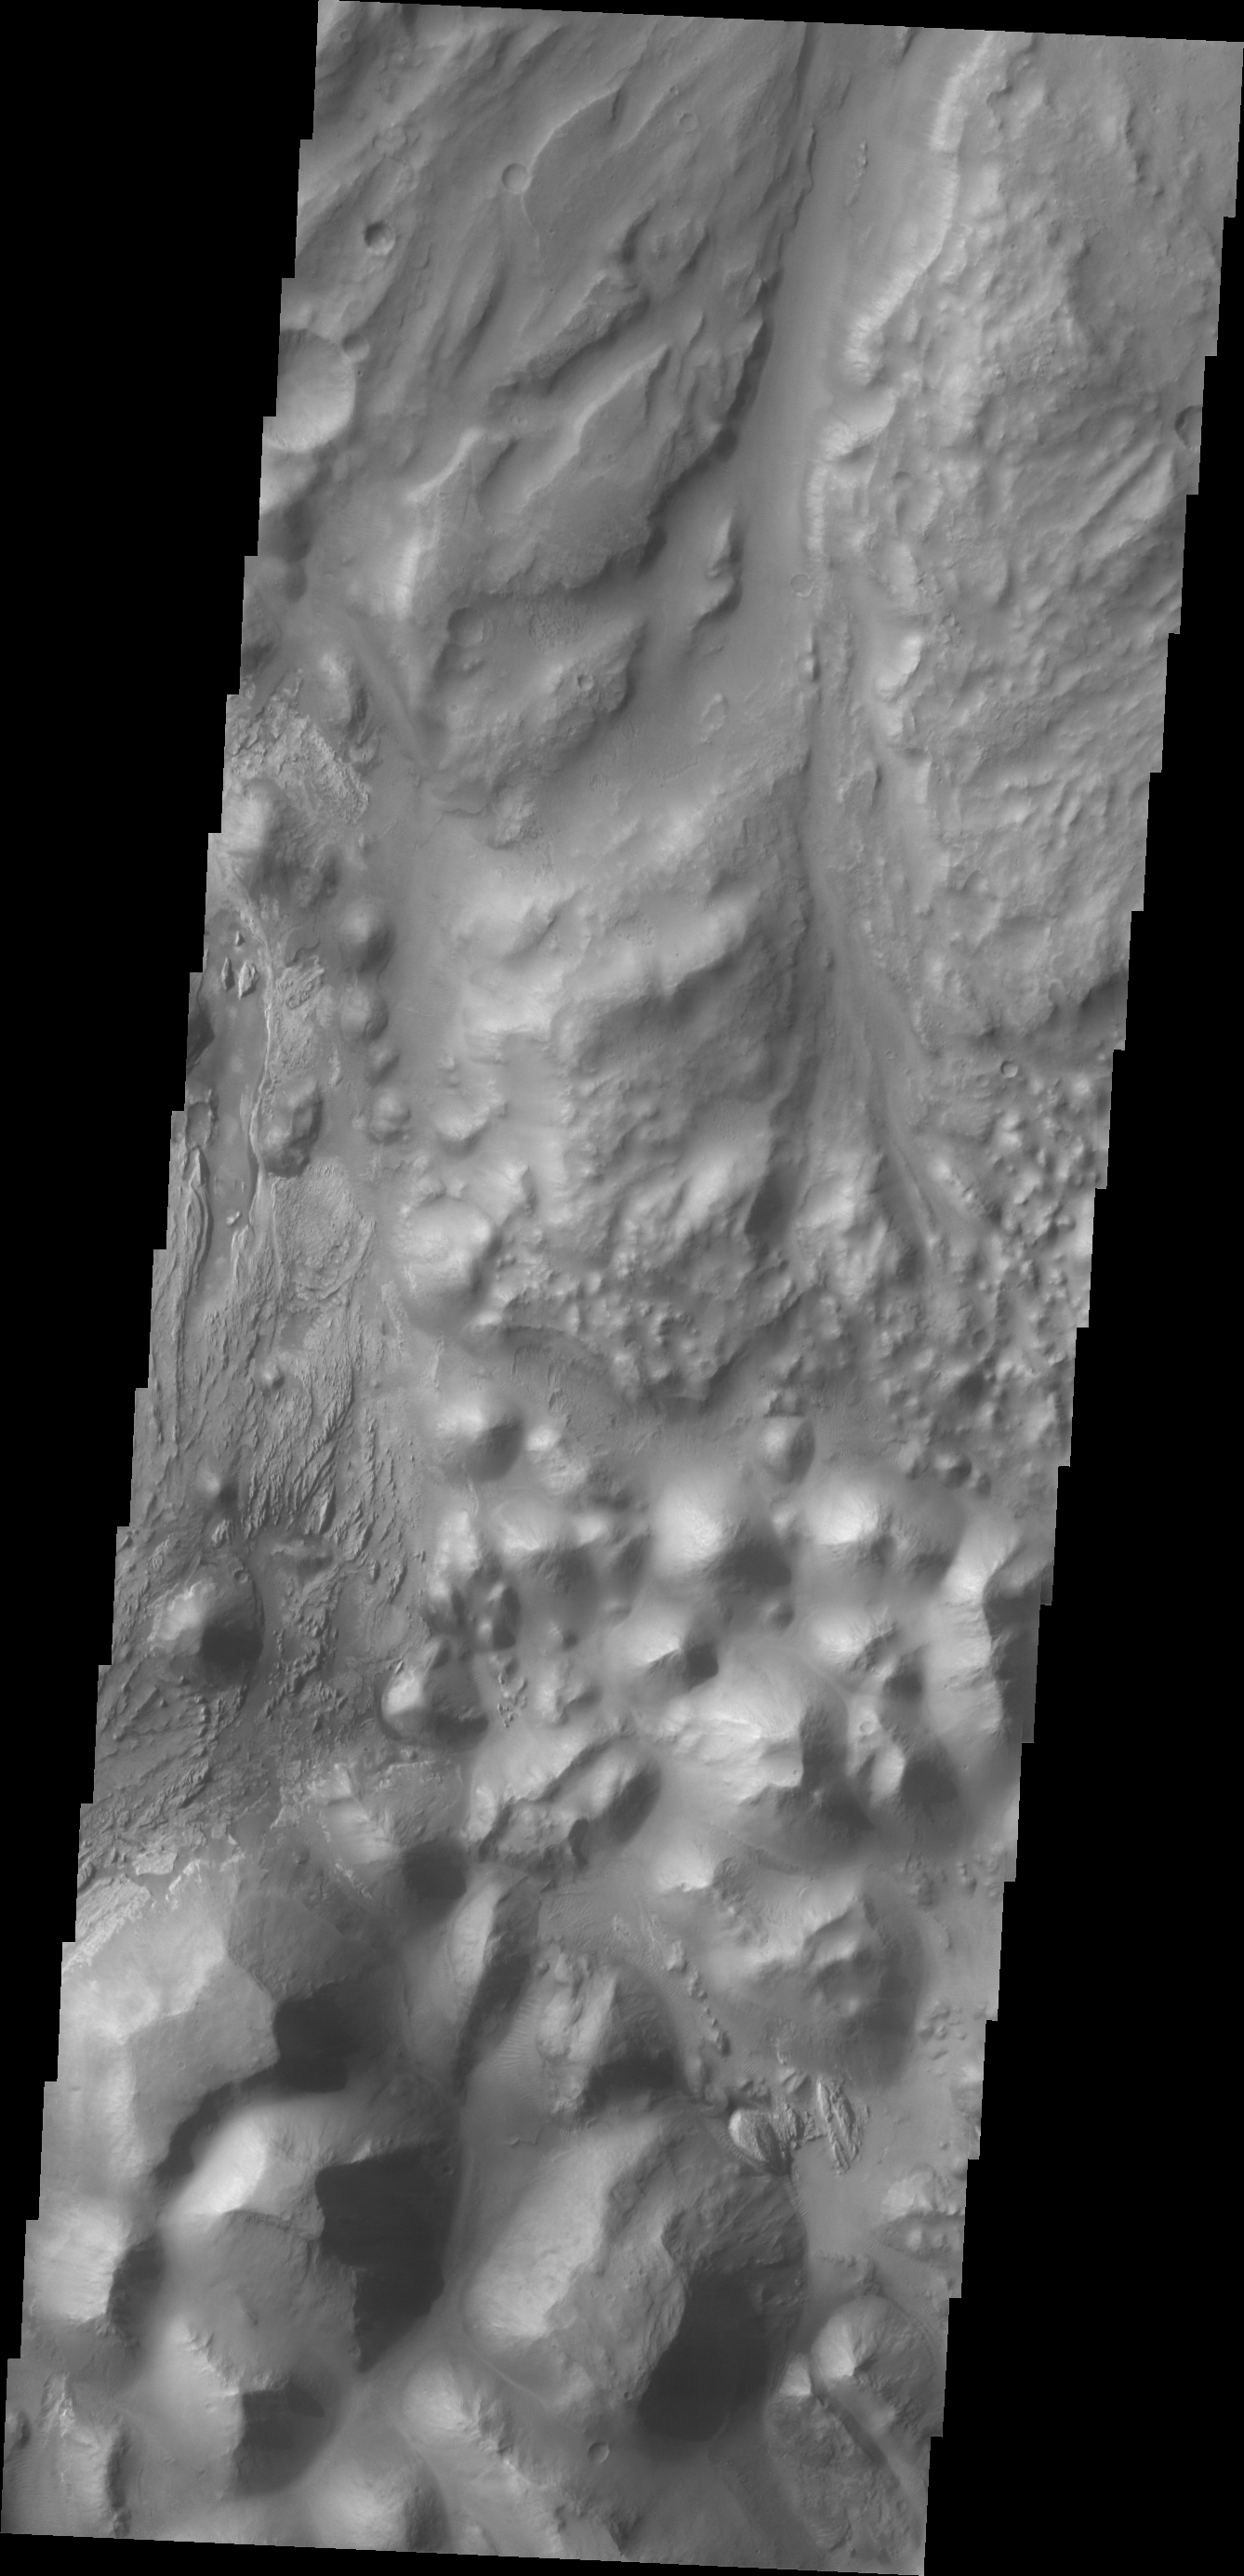

Ares Vallis

Today’s VIS image shows where Ares Vallis starts (top of image) from Iani Chaos (bottom of image).

Credit: NASA/JPL/ASU